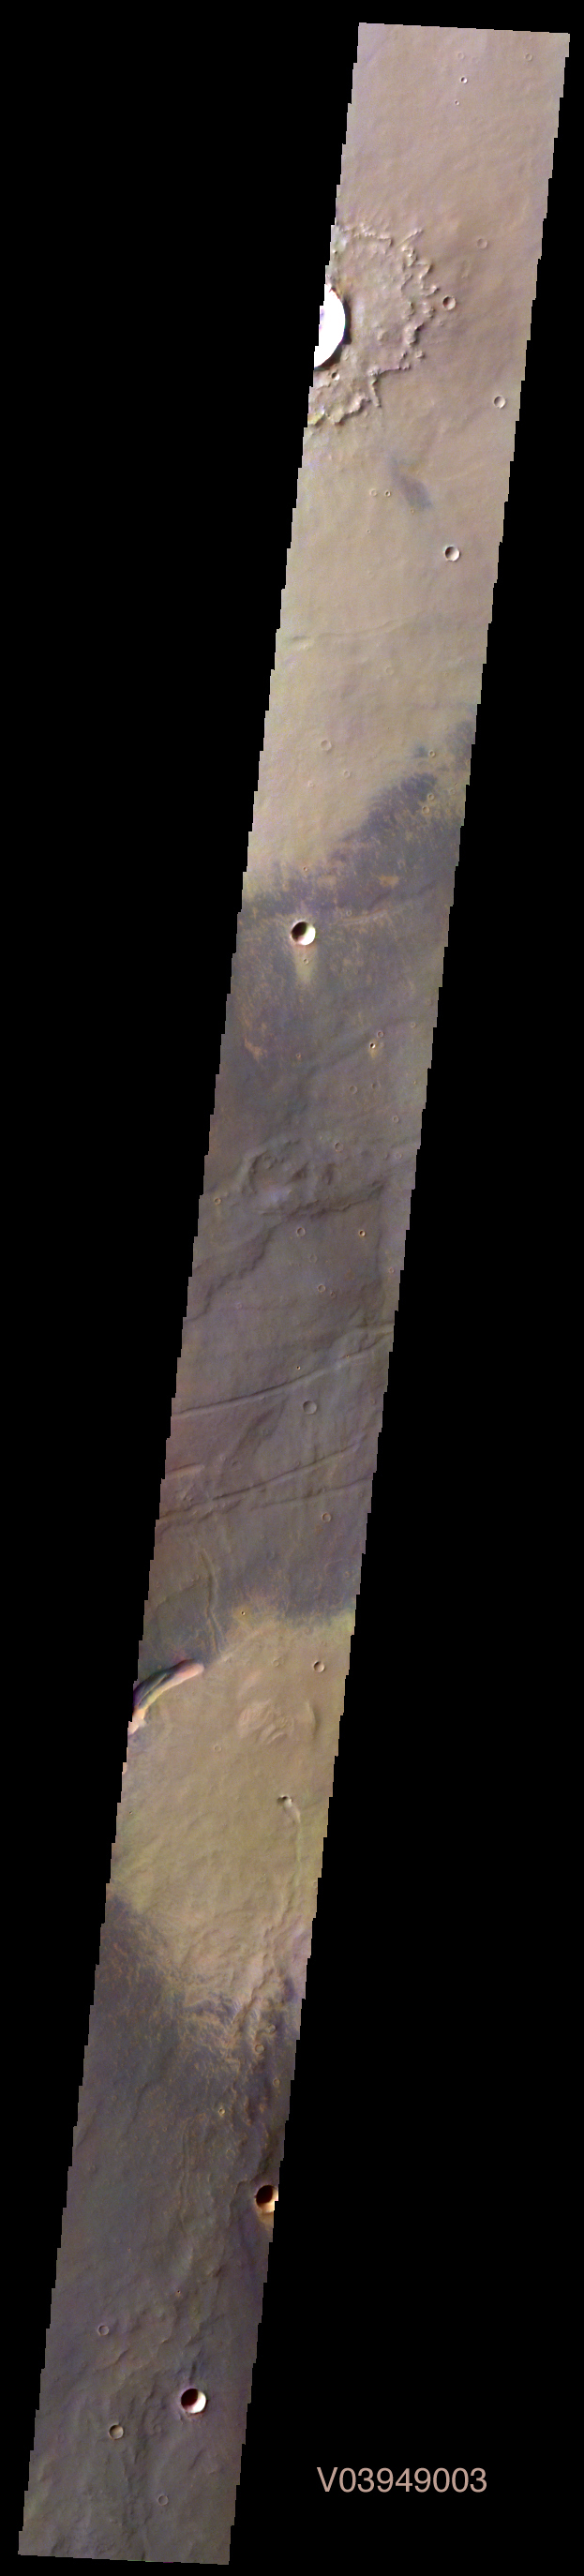

Martian Color #6

This image shows part of Syria Planum.

This color treatment is the result of a collaboration between THEMIS team members at Cornell University and space artist Don Davis, who is an expert on true-color renderings of planetary and astronomical objects. Davis began with calibrated and co-registered THEMIS VIS multi-band radiance files produced by the Cornell group. Using as a guide true-color imaging from spacecraft and his own personal experience at Mt. Wilson and other observatories, he performed a manual color balance to display the spectral capabilities of the THEMIS imager within the context of other Mars observations. He also did some manual smoothing along with other image processing to minimize the effects of residual scattered light in the images.

Image information: VIS instrument. Latitude -13.2N, Longitude 255.8E. 70 meter/pixel resolution.

Please see the THEMIS Data Citation Note for details on crediting THEMIS images.

Note: this THEMIS visual image has not been radiometrically nor geometrically calibrated for this preliminary release. An empirical correction has been performed to remove instrumental effects. A linear shift has been applied in the cross-track and down-track direction to approximate spacecraft and planetary motion. Fully calibrated and geometrically projected images will be released through the Planetary Data System in accordance with Project policies at a later time.

NASA’s Jet Propulsion Laboratory manages the 2001 Mars Odyssey mission for NASA’s Office of Space Science, Washington, D.C. The Thermal Emission Imaging System (THEMIS) was developed by Arizona State University, Tempe, in collaboration with Raytheon Santa Barbara Remote Sensing. The THEMIS investigation is led by Dr. Philip Christensen at Arizona State University. Lockheed Martin Astronautics, Denver, is the prime contractor for the Odyssey project, and developed and built the orbiter. Mission operations are conducted jointly from Lockheed Martin and from JPL, a division of the California Institute of Technology in Pasadena.

Credit: NASA/JPL/ASU